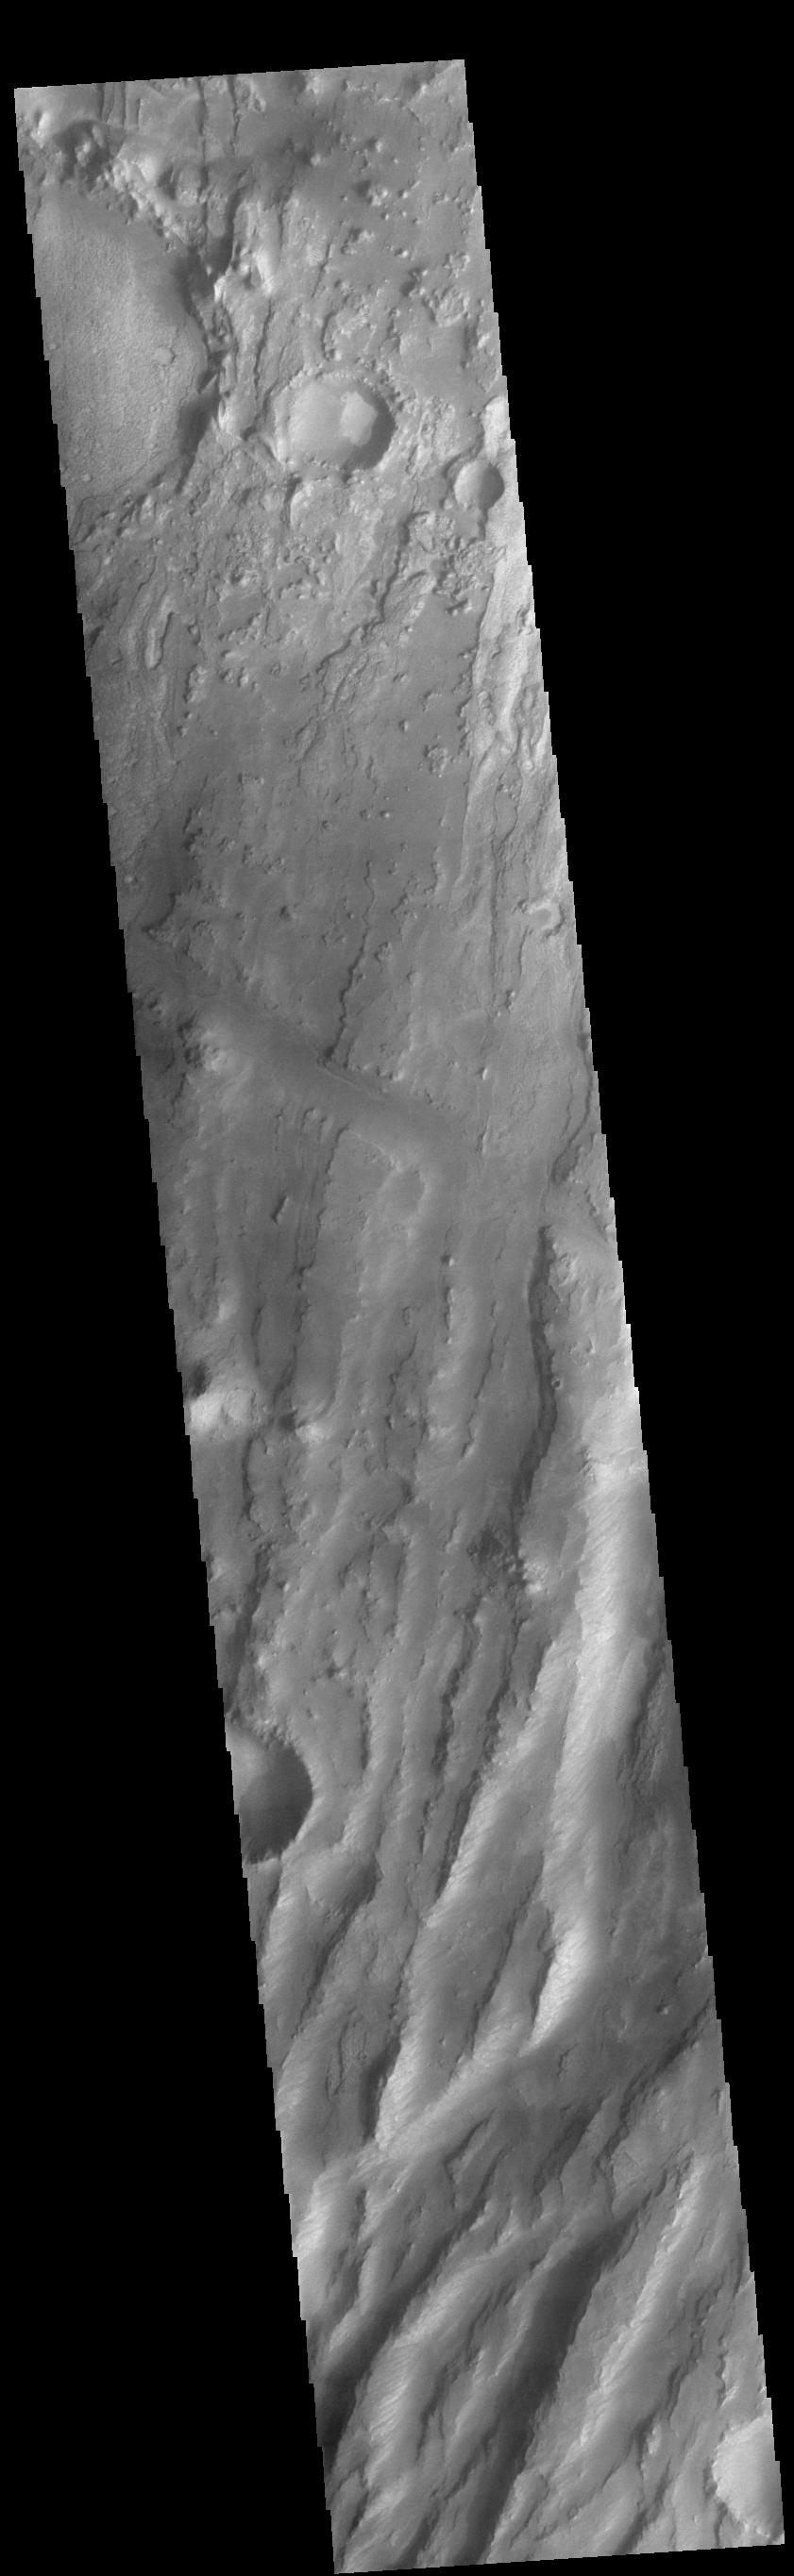

Claritas Fossae

This VIS image shows part of Claritas Fossae. The linear features (fossae) are flaults. This region of Mars had very active tectonism and volcanism, resulting in the huge volcanos like Arsia Mons and deep chasmata of Valles Marineris. Claritas Fossae is located between the lava plains of Solis and Daedalia Planums.

Credit: NASA/JPL-Caltech/ASU